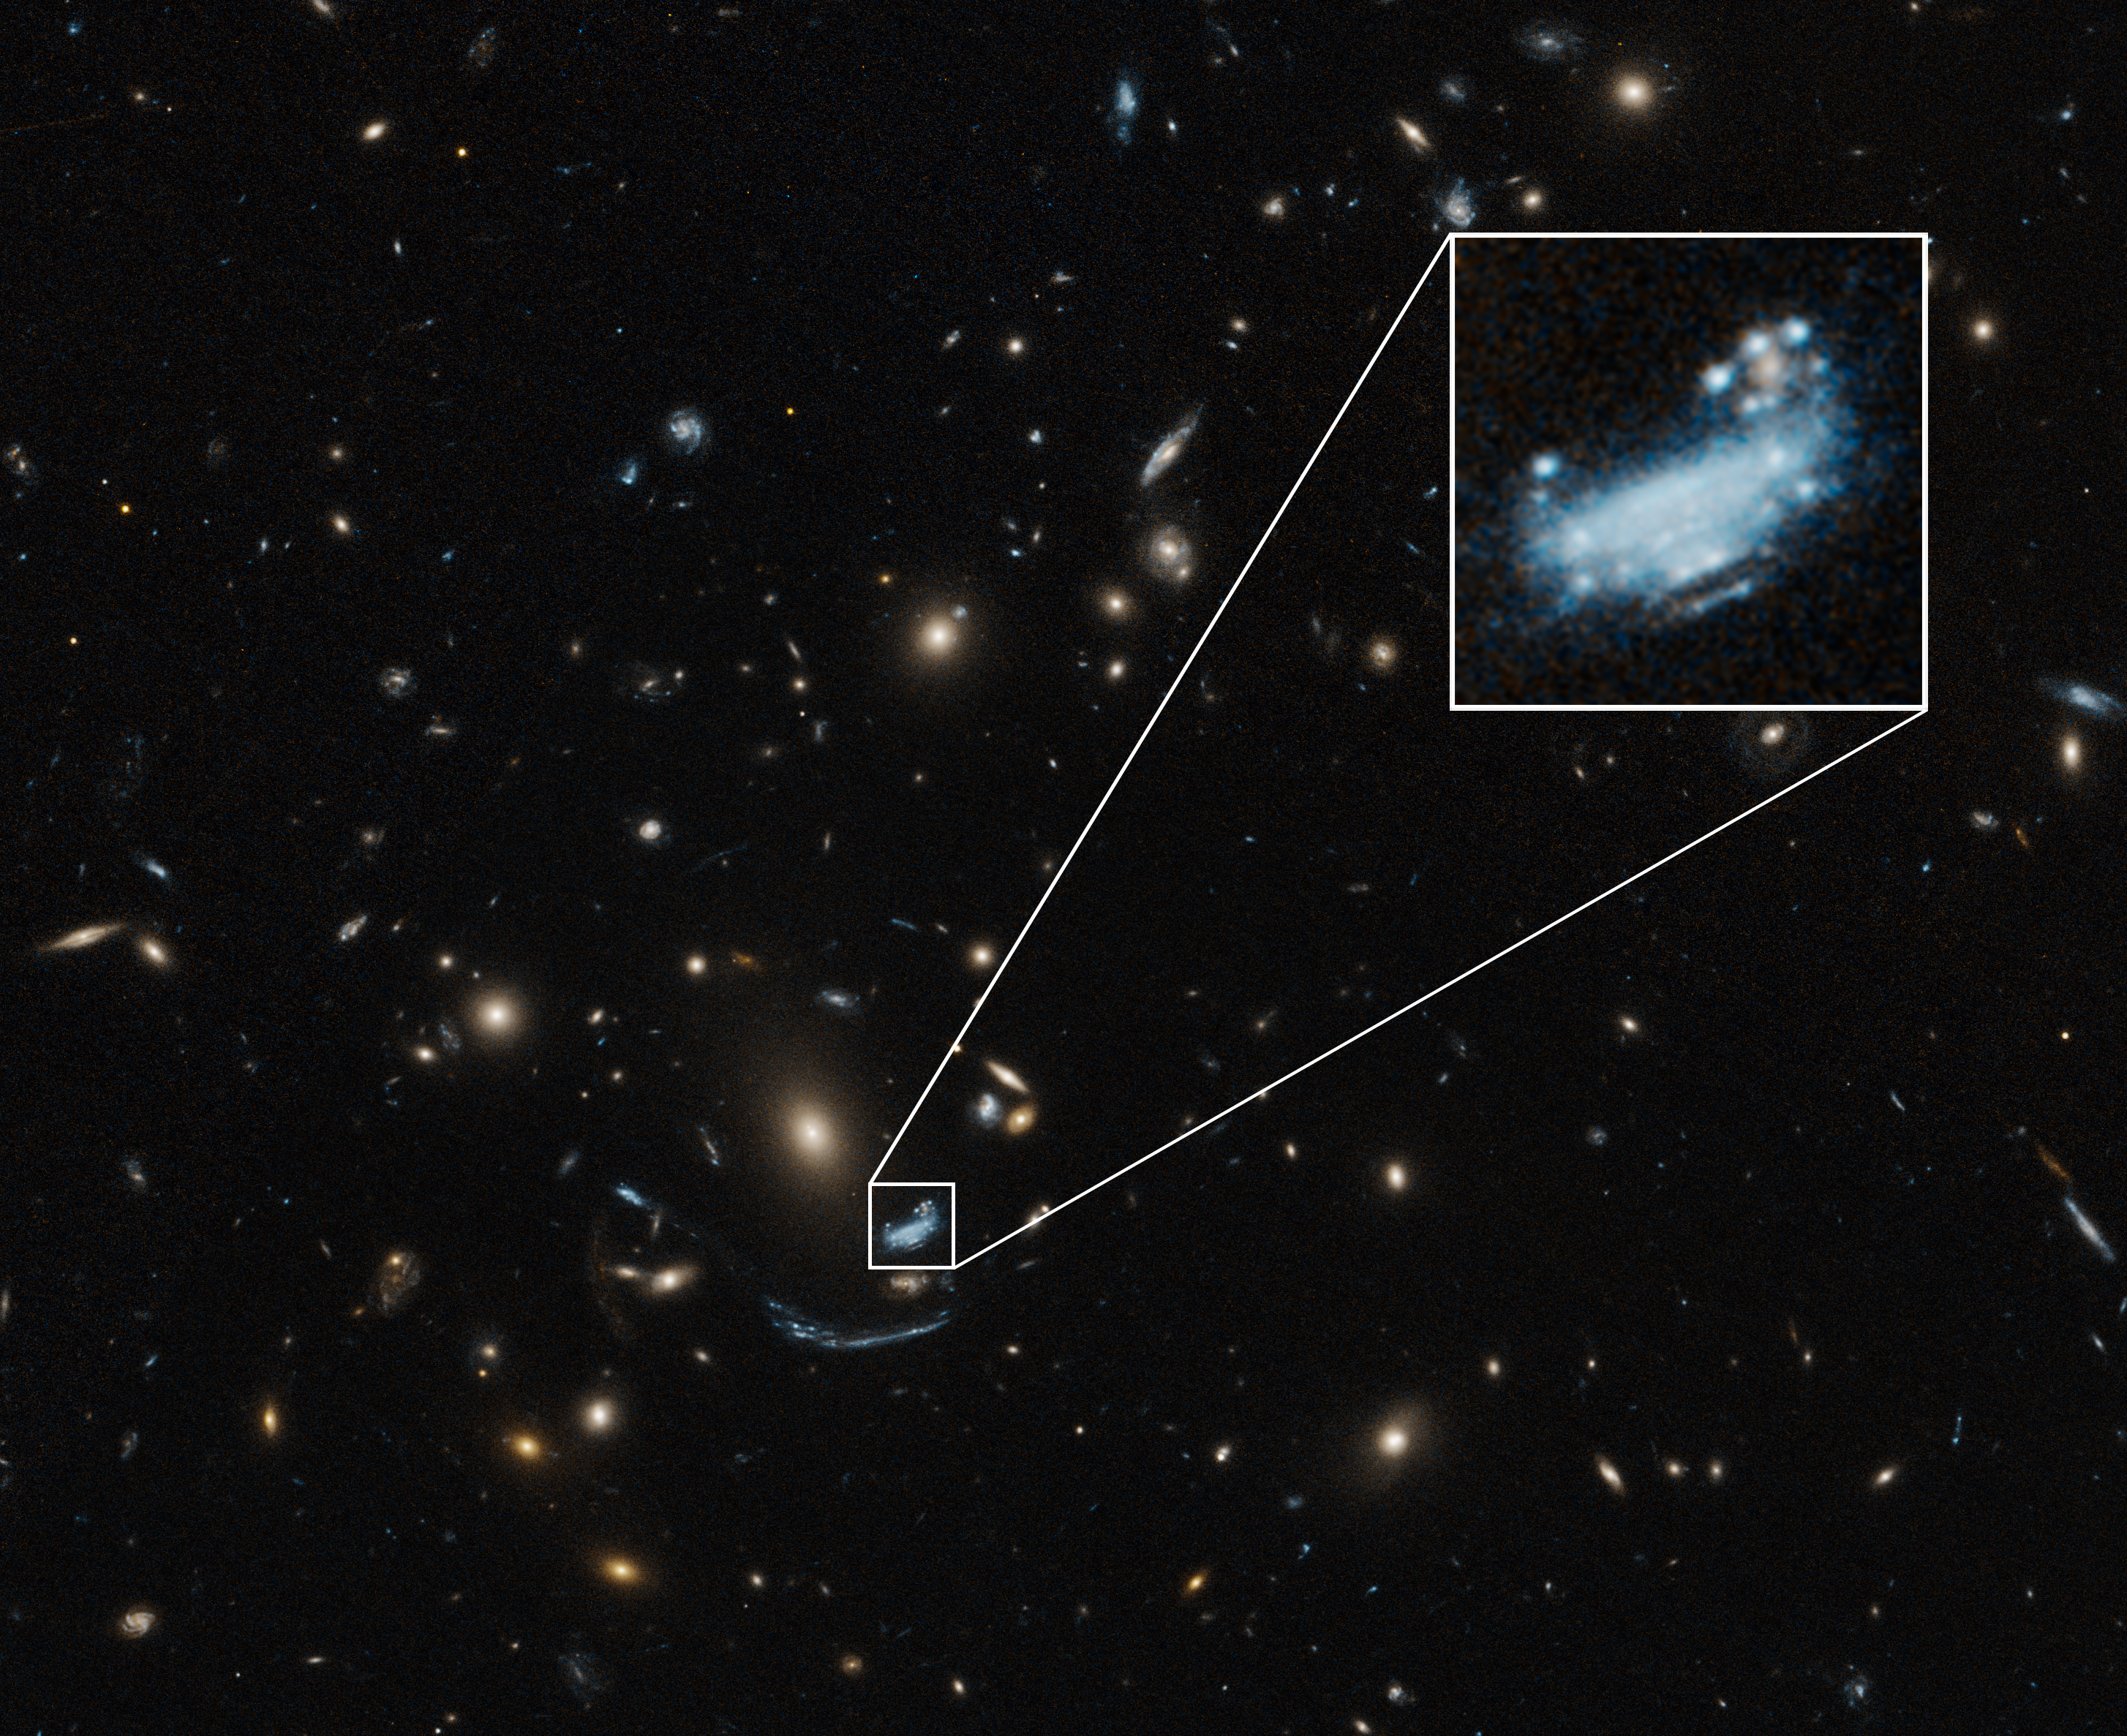

SDSS J1226+2152 (Hubble)

This is a Hubble Space Telescope image of galaxy SDSS J1226+2152, which is being magnified and distorted by the immense gravity of a galaxy cluster in front of it. It is one of four distant, star-forming galaxies the TEMPLATES team will study with Webb. The team chose it as an example of a galaxy that is not very dusty.

Credit: Image: NASA, ESA, STScI, Harald Ebeling (UH Manoa)